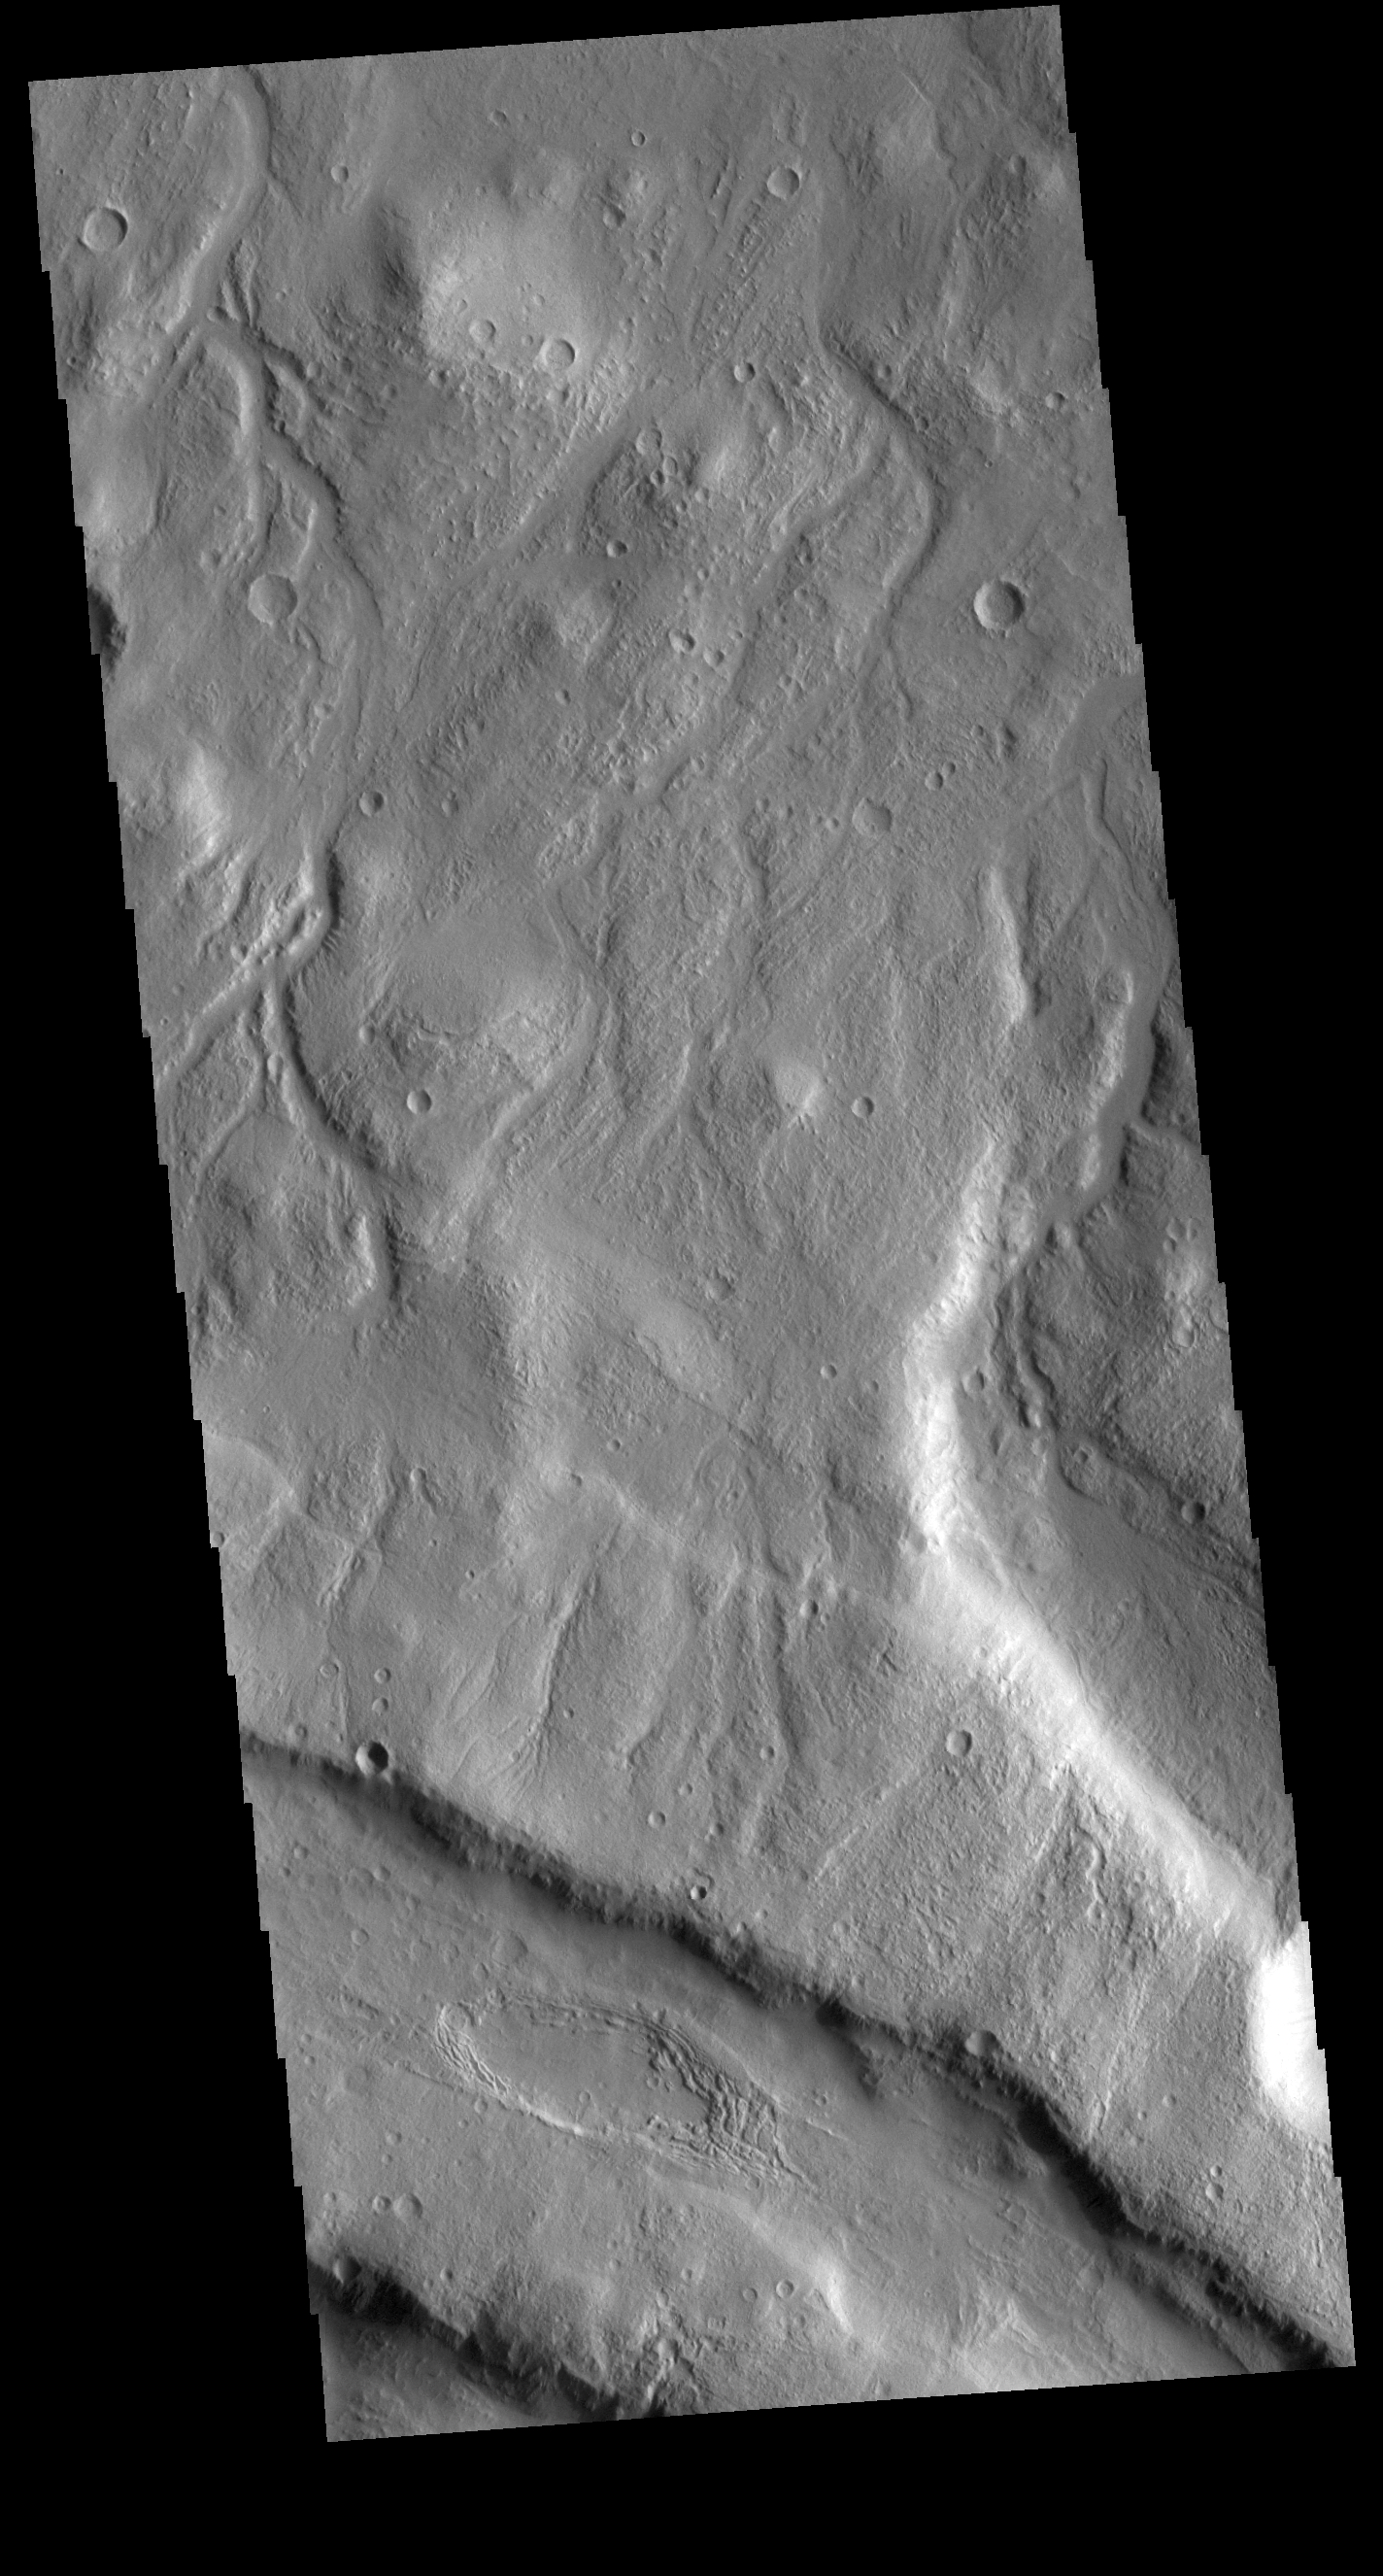

Acheron Fossae

This VIS image shows part of the northern margin of Acheron Fossae. Multiple channels dissect the the higher elevation graben features at the bottom of the image. This higher topography feature is surrounded by lava flows and is thought to predate the majority of volcanic activity in the Tharsis region. Acheron Fossae is located 1,050 kilometers (650 miles) north of the large shield volcano Olympus Mons.

Credit: NASA/JPL-Caltech/ASU